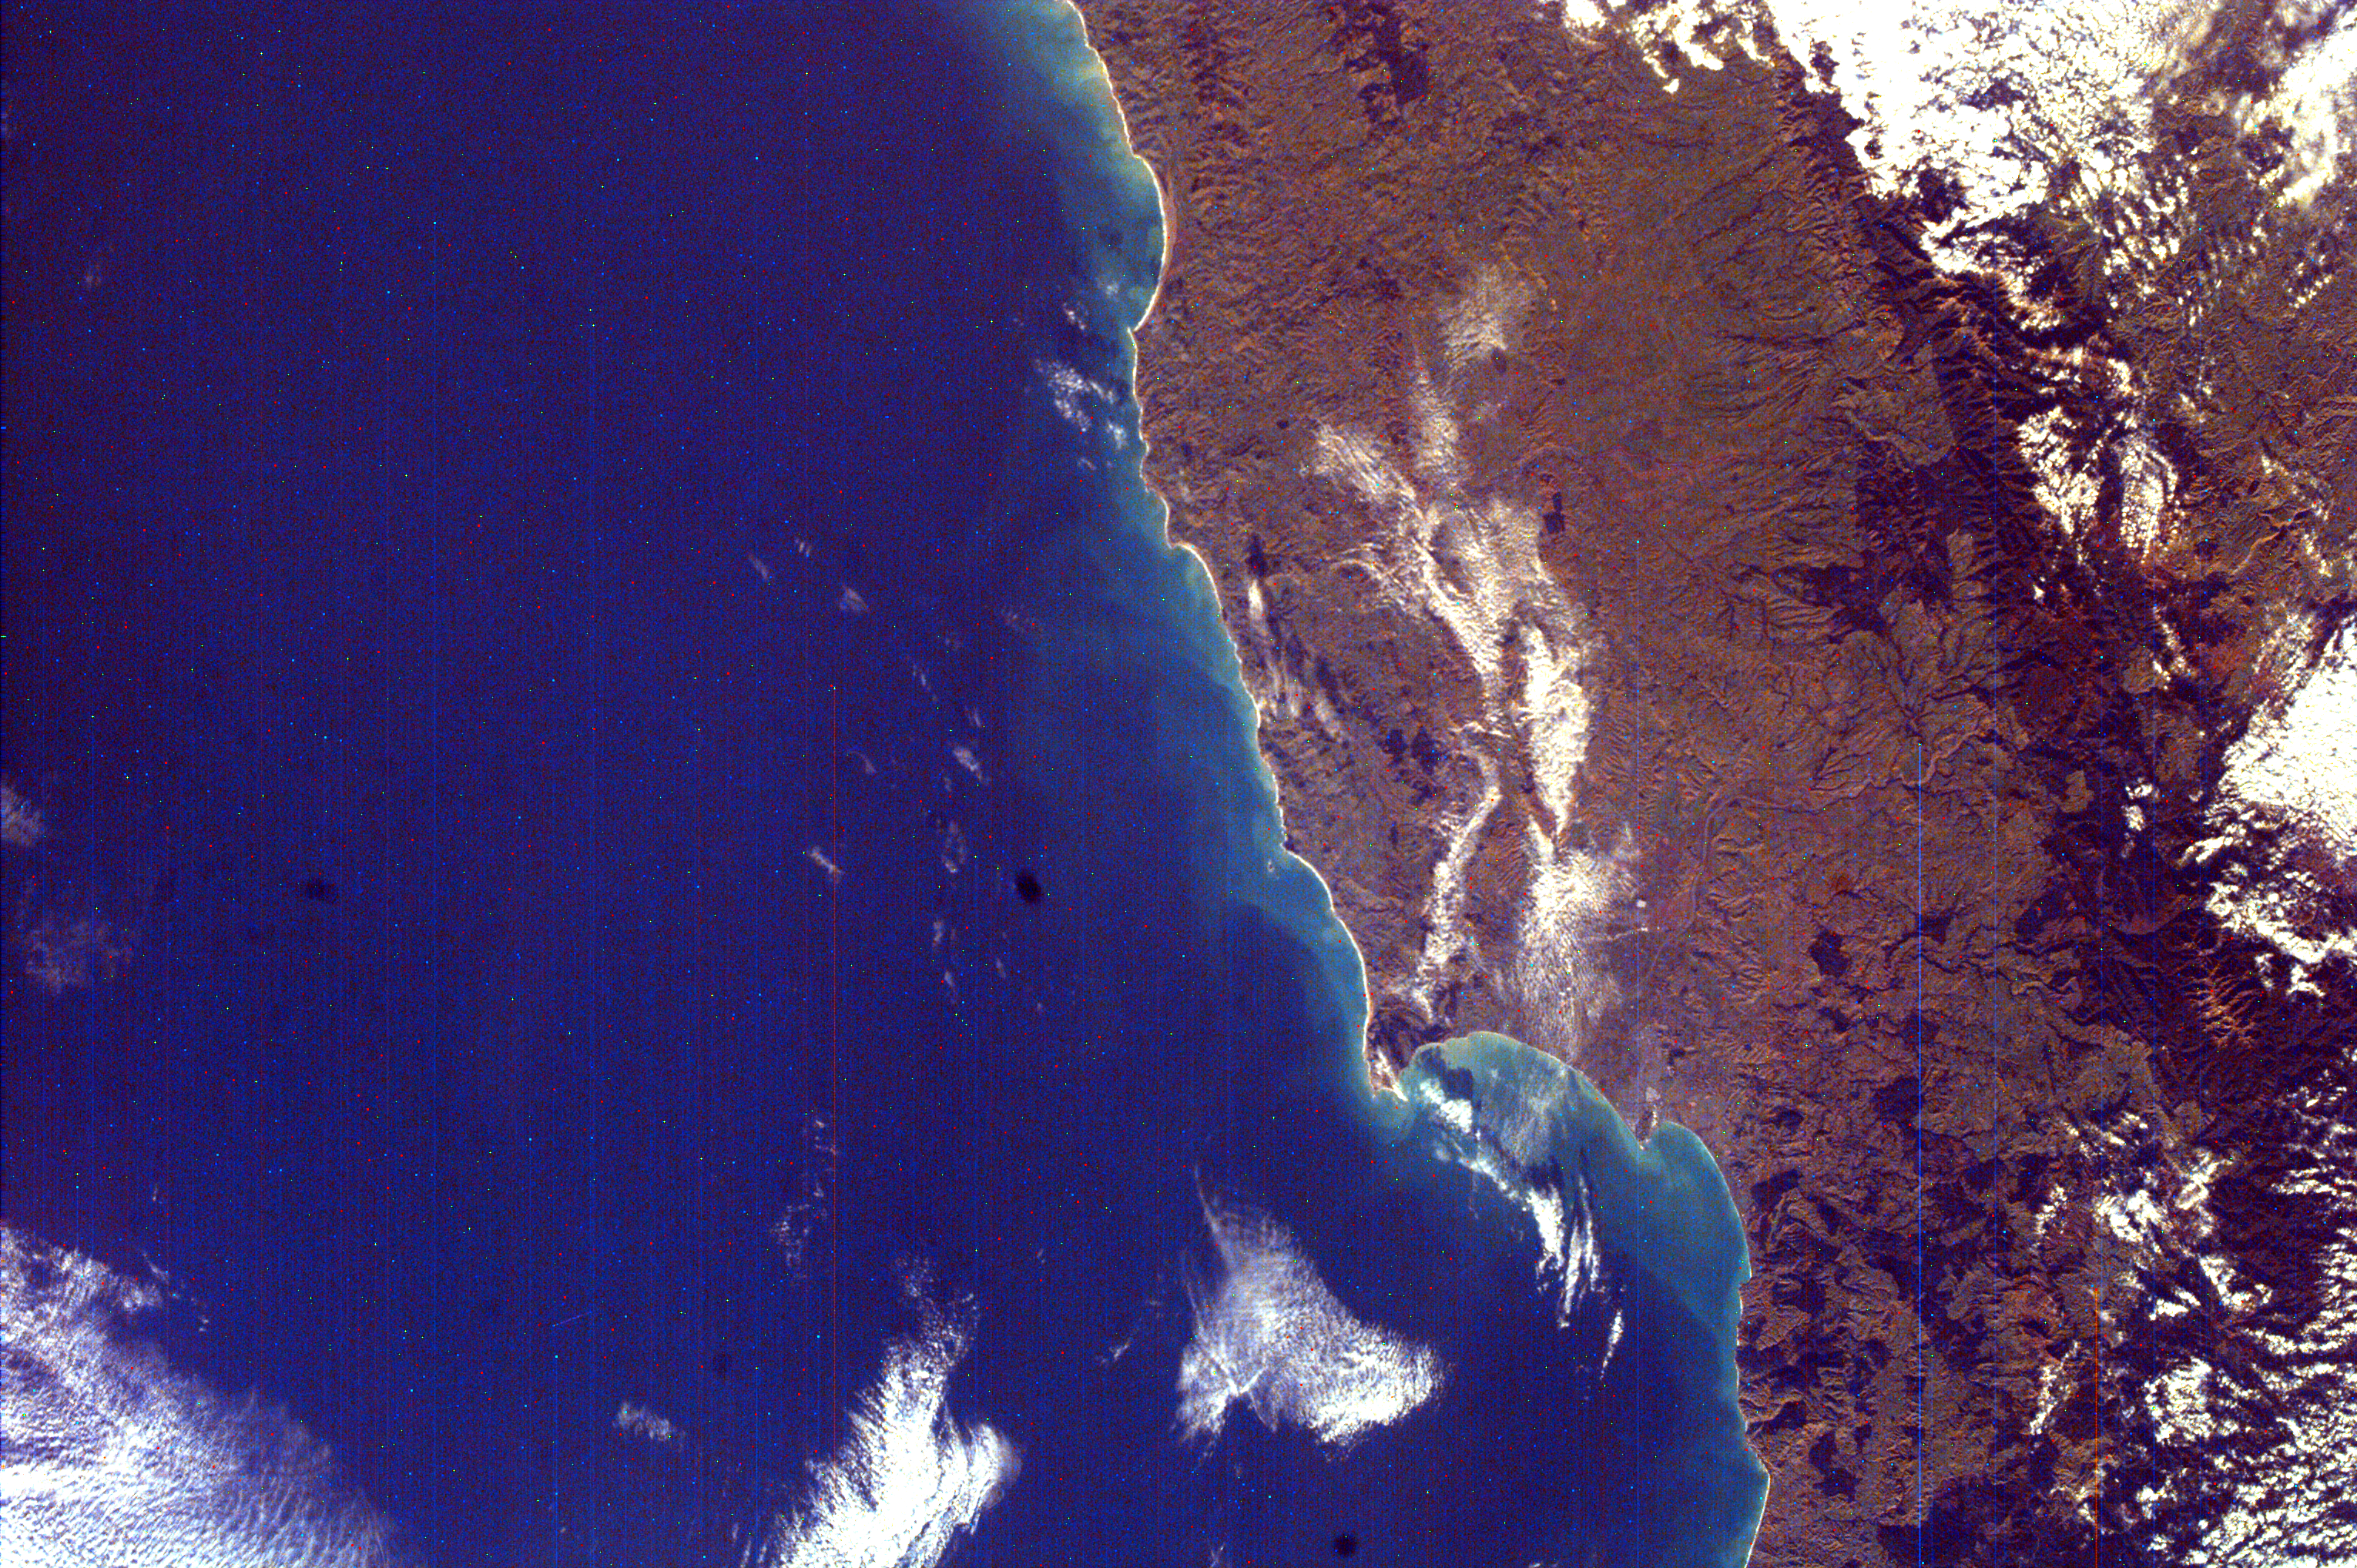

North Island, New Zealand

Hawke’s Bay is one of the 12 local government regions of eastern North Island, New Zealand. It includes larger cities, such as Hastings and Napier. Hastings is populated by approximately 59,900 people and is known as a food processing and packing center as well as for their high quality grape vines. Napier is populated by about 55,700 people and serves as a port on Hawke’s Bay, exporting wool, meat, and dairy products, as well as an important location for manufacturing and fishing. Volcanic activity on the island today takes place in the more central areas of North Island, which has had many volcanic eruptions during the past 30,000 years. Mild earthquakes also take place occasionally, due to the islands’ location in a region of the Pacific Ocean where there is movement of some of the Earth’s tectonic plates.

There are thousands of islands that are grouped in the Pacific Ocean called the Pacific Islands. The North and South Islands of New Zealand make up the second and third largest out of these Pacific Islands. The size of both the North Island and the South Island, which account for nearly the entire area of New Zealand, is similar to that of Japan. The North Island of New Zealand is separated from the South by a channel called Cook Straight, which runs about 280 miles long and connects the Pacific Ocean and the Tasman Sea.

This image was taken from the International Space Station (ISS).

Photojournal note:
EarthKAM was formerly known as KidSat.

Credit: NASA/JPL/UCSD/JSC